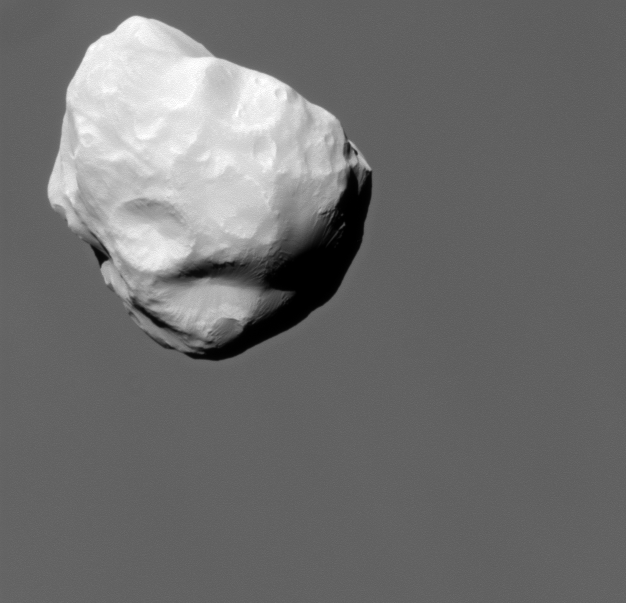

Catching Helene

Although travelling at great speed, the Cassini spacecraft managed to capture this close view of Saturn’s small moon Helene during a flyby on March 3, 2010.

Saturn’s atmosphere makes up the background of this composition. See PIA12653 for another image taken during this closest flyby of Helene.

This view looks toward the anti-Saturn side of Helene (33 kilometers, or 21 miles across). North on Helene is up and rotated 44 degrees to the right.

The image was taken in visible light with the Cassini spacecraft narrow-angle camera. The view was obtained at a distance of approximately 19,000 kilometers (12,000 miles) from Helene and at a sun-Helene-spacecraft, or phase, angle of 25 degrees. Image scale is 113 meters (371 feet) per pixel.

The Cassini-Huygens mission is a cooperative project of NASA, the European Space Agency and the Italian Space Agency. The Jet Propulsion Laboratory, a division of the California Institute of Technology in Pasadena, manages the mission for NASA’s Science Mission Directorate, Washington, D.C. The Cassini orbiter and its two onboard cameras were designed, developed and assembled at JPL. The imaging operations center is based at the Space Science Institute in Boulder, Colo.

Credit: NASA/JPL/Space Science Institute